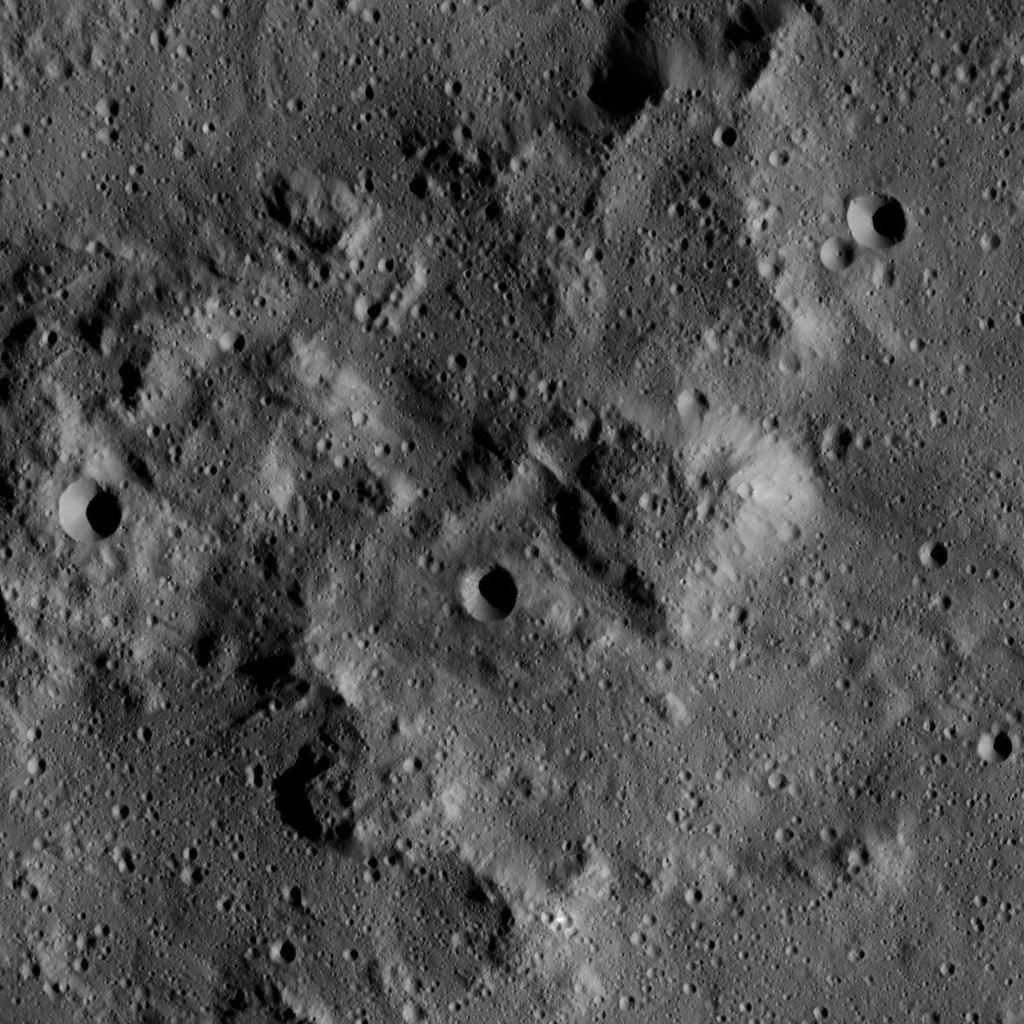

Dawn LAMO Image 27

This image, taken by NASA’s Dawn spacecraft, shows a knobby surface on Ceres. The region is adjacent to the giant impact crater Urvara.

Mountain-like structures with steep, smooth slopes are evident here. The smooth flanks of these hills resemble the structure of Ahuna Mons — a prominent mountain-like structure on Ceres (see PIA20130).

Small crater chains are present in the lower right of the image.

The image is centered at approximately 41.1 degrees south latitude, 267.6 degrees east longitude. Dawn captured the scene on Jan. 7, 2016, from its low-altitude mapping orbit (LAMO), at an altitude of 232 miles (374 kilometers) above Ceres. The image resolution is 112 feet (34 meters) per pixel.

Dawn’s mission is managed by JPL for NASA’s Science Mission Directorate in Washington. Dawn is a project of the directorate’s Discovery Program, managed by NASA’s Marshall Space Flight Center in Huntsville, Alabama. UCLA is responsible for overall Dawn mission science. Orbital ATK, Inc., in Dulles, Virginia, designed and built the spacecraft. The German Aerospace Center, the Max Planck Institute for Solar System Research, the Italian Space Agency and the Italian National Astrophysical Institute are international partners on the mission team.

Credit: NASA/JPL-Caltech/UCLA/MPS/DLR/IDA